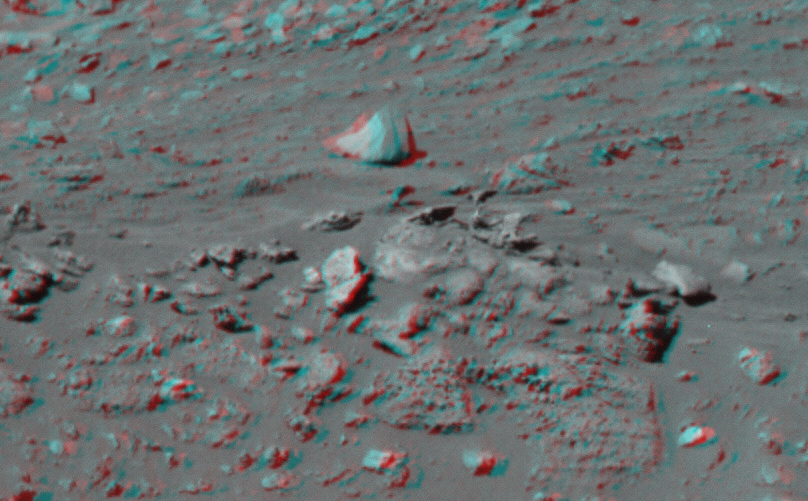

‘Cobra Hoods’ Coming At You

This 3-D image taken by the left and right eyes of the panoramic camera on the Mars Exploration Rover Spirit shows the odd rock formation dubbed “Cobra Hoods” (center). Rover scientists say this resistant rock is unlike anything they’ve seen on Mars so far. Spirit will investigate the rock in coming sols. The stereo pictures making up this image were captured on sol 156 (June 11, 2004).

Credit: NASA/JPL/Cornell